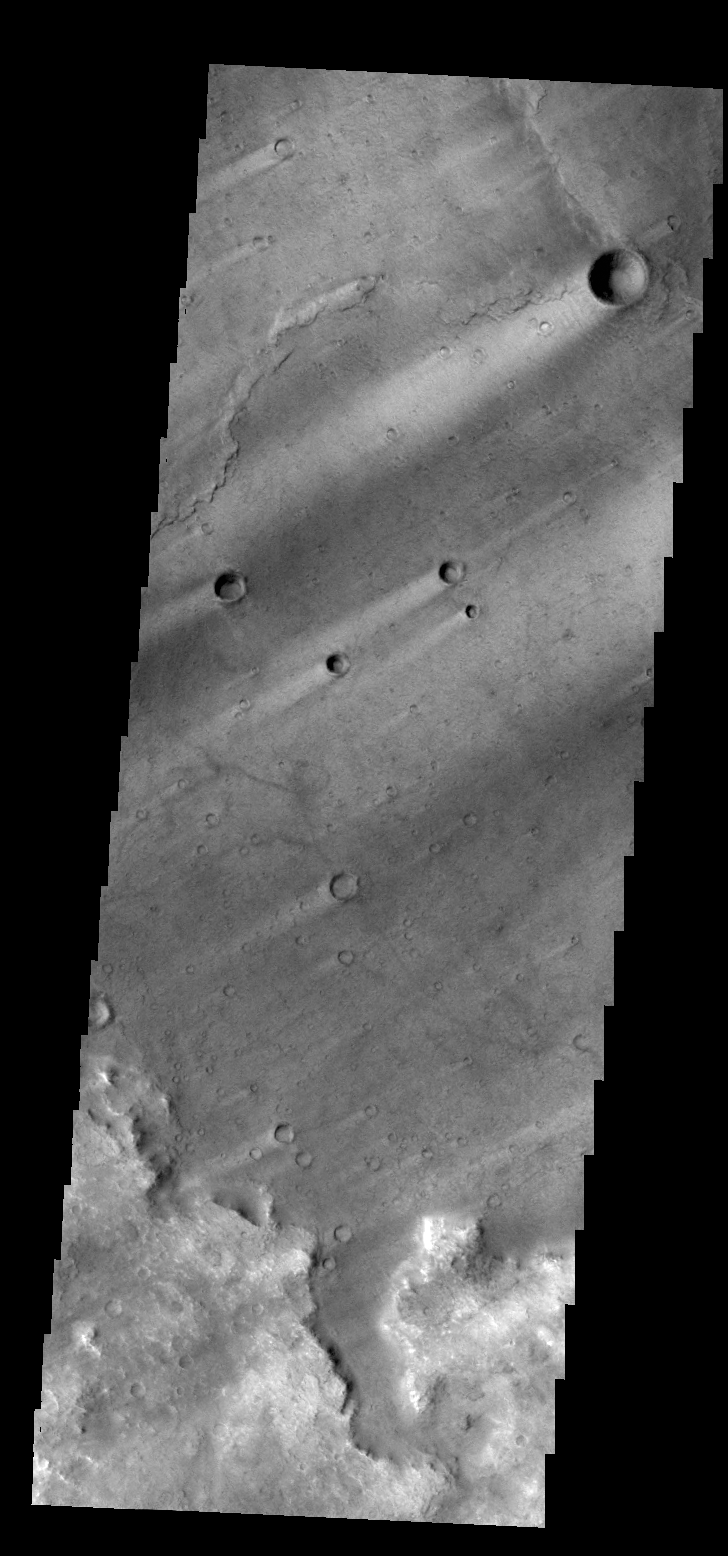

Windstreaks

Windstreaks are common in Syrtis Major Planum.

Credit: NASA/JPL/ASU